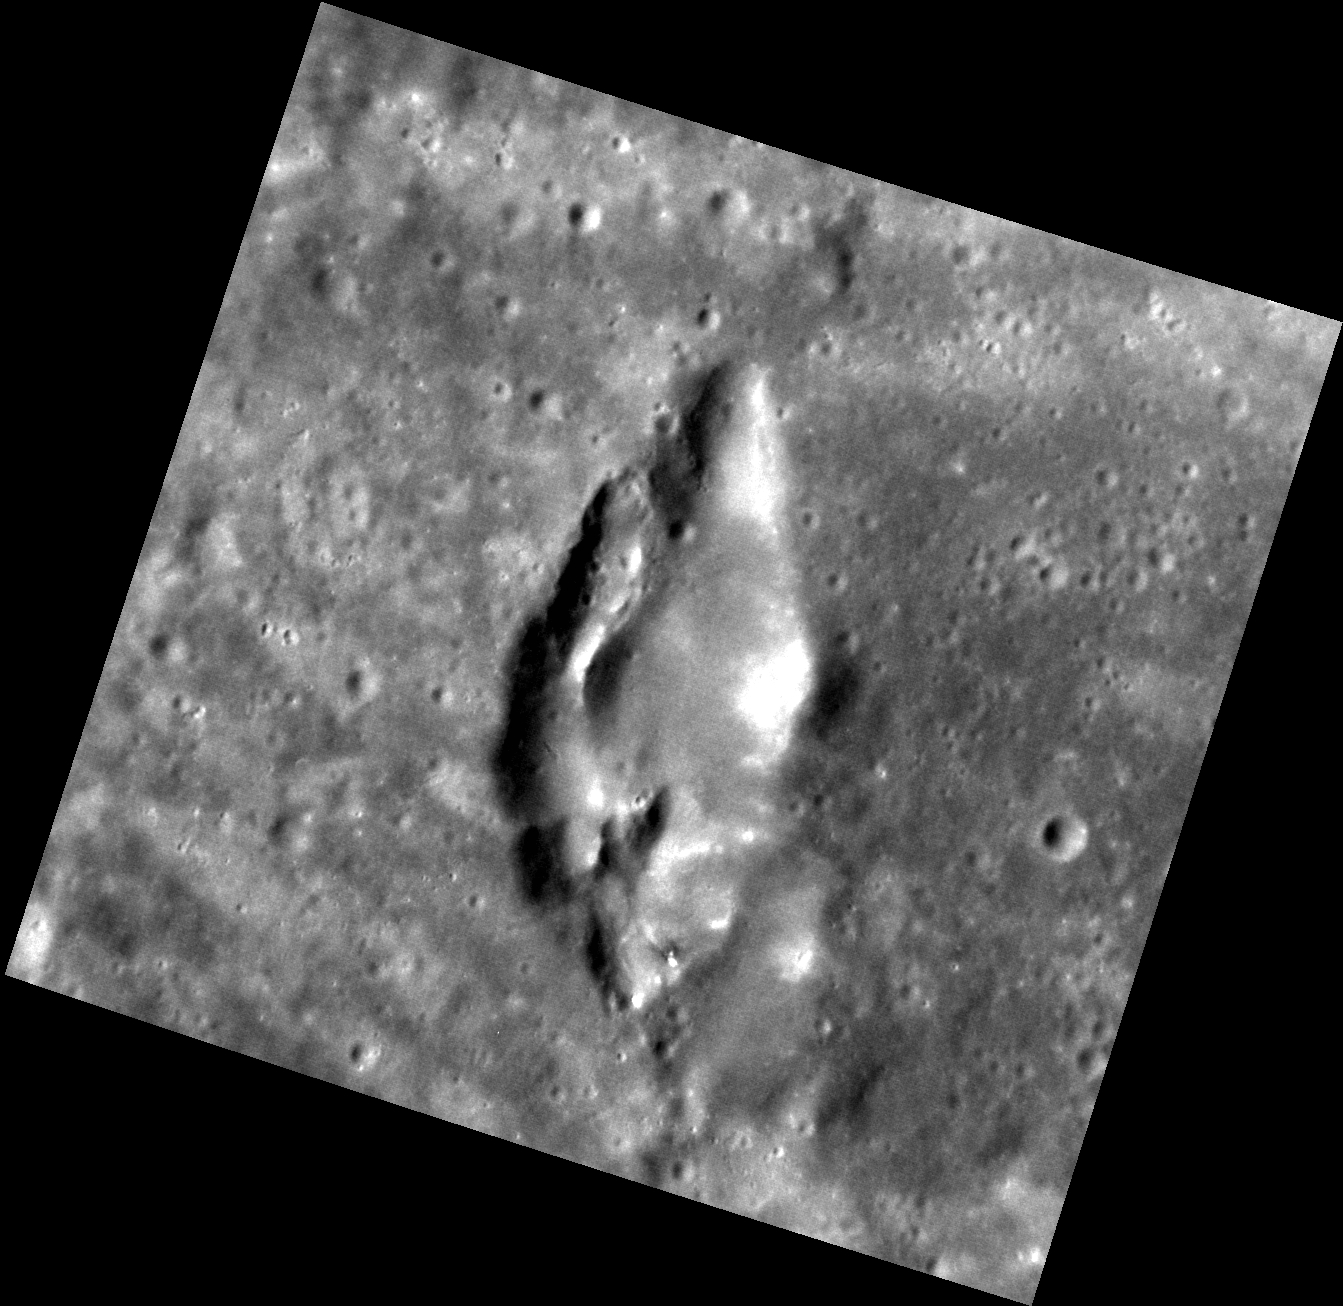

Tear-drop Volcano

This volcano-like feature is found in Kipling crater and shares similarities to other pyroclastic deposits on Mercury. Where on Earth volcanoes frequently form mountains, on Mercury most of the “volcanoes” that have been identified are characterized by pits or depressions. Described as rimless depressions with irregular shapes, most pyroclastic deposits on Mercury are on the order of a few tens of kilometers in size.

This image was acquired as a high-resolution targeted observation. Targeted observations are images of a small area on Mercury’s surface at resolutions much higher than the 200-meter/pixel morphology base map. It is not possible to cover all of Mercury’s surface at this high resolution, but typically several areas of high scientific interest are imaged in this mode each week.

Date acquired: August 16, 2011
Image Mission Elapsed Time (MET): 221974660
Image ID: 638531
Instrument: Narrow Angle Camera (NAC) of the Mercury Dual Imaging System (MDIS)
Center Latitude: -19.15°
Center Longitude: 71.37° E
Resolution: 51 meters/pixel
Scale: From top to bottom, this feature measures approx. 35 km (22 mi.)
Incidence Angle: 49.7°
Emission Angle: 18.1°
Phase Angle: 31.6°

The MESSENGER spacecraft is the first ever to orbit the planet Mercury, and the spacecraft’s seven scientific instruments and radio science investigation are unraveling the history and evolution of the Solar System’s innermost planet. MESSENGER acquired over 150,000 images and extensive other data sets. MESSENGER is capable of continuing orbital operations until early 2015.

For information regarding the use of images, see the MESSENGER image use policy.

Credit: NASA/Johns Hopkins University Applied Physics Laboratory/Carnegie Institution of Washington